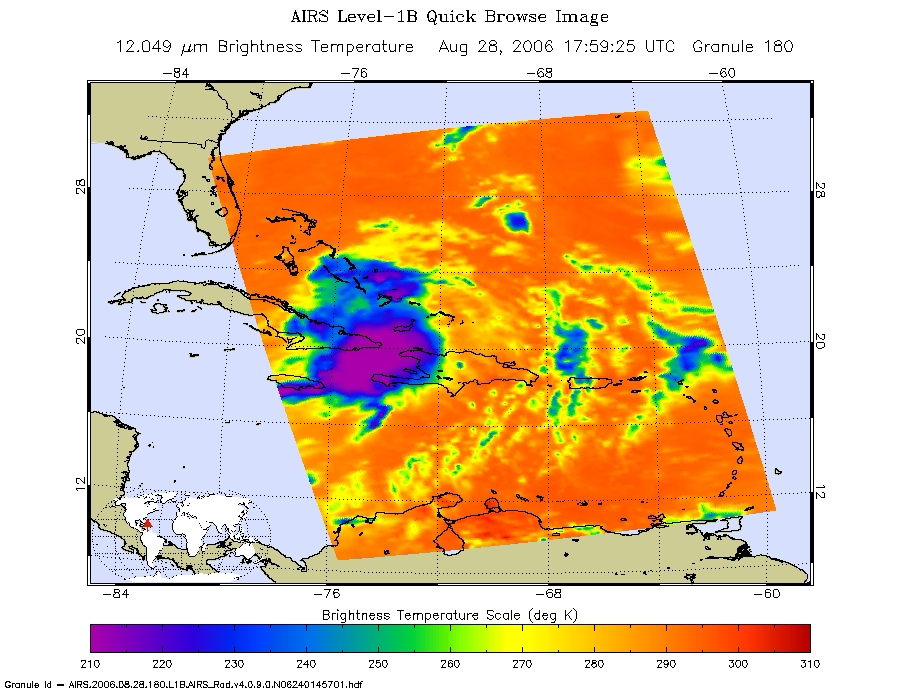

Tropical Storm Ernesto over Cuba

Microwave Image

These infrared, microwave, and visible images were created with data retrieved by the Atmospheric Infrared Sounder (AIRS) on NASA’s Aqua satellite.

Infrared Image
Because infrared radiation does not penetrate through clouds, AIRS infrared images show either the temperature of the cloud tops or the surface of the Earth in cloud-free regions. The lowest temperatures (in purple) are associated with high, cold cloud tops that make up the top of the storm. In cloud-free areas the AIRS instrument will receive the infrared radiation from the surface of the Earth, resulting in the warmest temperatures (orange/red).

Microwave Image
In the AIRS microwave imagery, deep blue areas in storms show where the most precipitation occurs, or where ice crystals are present in the convective cloud tops. Outside of these storm regions, deep blue areas may also occur over the sea surface due to its low radiation emissivity. On the other hand, land appears much warmer due to its high radiation emissivity.

Microwave radiation from Earth’s surface and lower atmosphere penetrates most clouds to a greater or lesser extent depending upon their water vapor, liquid water and ice content. Precipitation, and ice crystals found at the cloud tops where strong convection is taking place, act as barriers to microwave radiation. Because of this barrier effect, the AIRS microwave sensor detects only the radiation arising at or above their location in the atmospheric column. Where these barriers are not present, the microwave sensor detects radiation arising throughout the air column and down to the surface. Liquid surfaces (oceans, lakes and rivers) have “low emissivity” (the signal isn’t as strong) and their radiation brightness temperature is therefore low. Thus the ocean also appears “low temperature” in the AIRS microwave images and is assigned the color blue. Therefore deep blue areas in storms show where the most precipitation occurs, or where ice crystals are present in the convective cloud tops. Outside of these storm regions, deep blue areas may also occur over the sea surface due to its low radiation emissivity. Land appears much warmer due to its high radiation emissivity.

About AIRS
The Atmospheric Infrared Sounder, AIRS, in conjunction with the Advanced Microwave Sounding Unit, AMSU, senses emitted infrared and microwave radiation from Earth to provide a three-dimensional look at Earth’s weather and climate. Working in tandem, the two instruments make simultaneous observations all the way down to Earth’s surface, even in the presence of heavy clouds. With more than 2,000 channels sensing different regions of the atmosphere, the system creates a global, three-dimensional map of atmospheric temperature and humidity, cloud amounts and heights, greenhouse gas concentrations, and many other atmospheric phenomena. Launched into Earth orbit in 2002, the AIRS and AMSU instruments fly onboard NASA’s Aqua spacecraft and are managed by NASA’s Jet Propulsion Laboratory in Pasadena, Calif., under contract to NASA. JPL is a division of the California Institute of Technology in Pasadena.

Credit: NASA/JPL